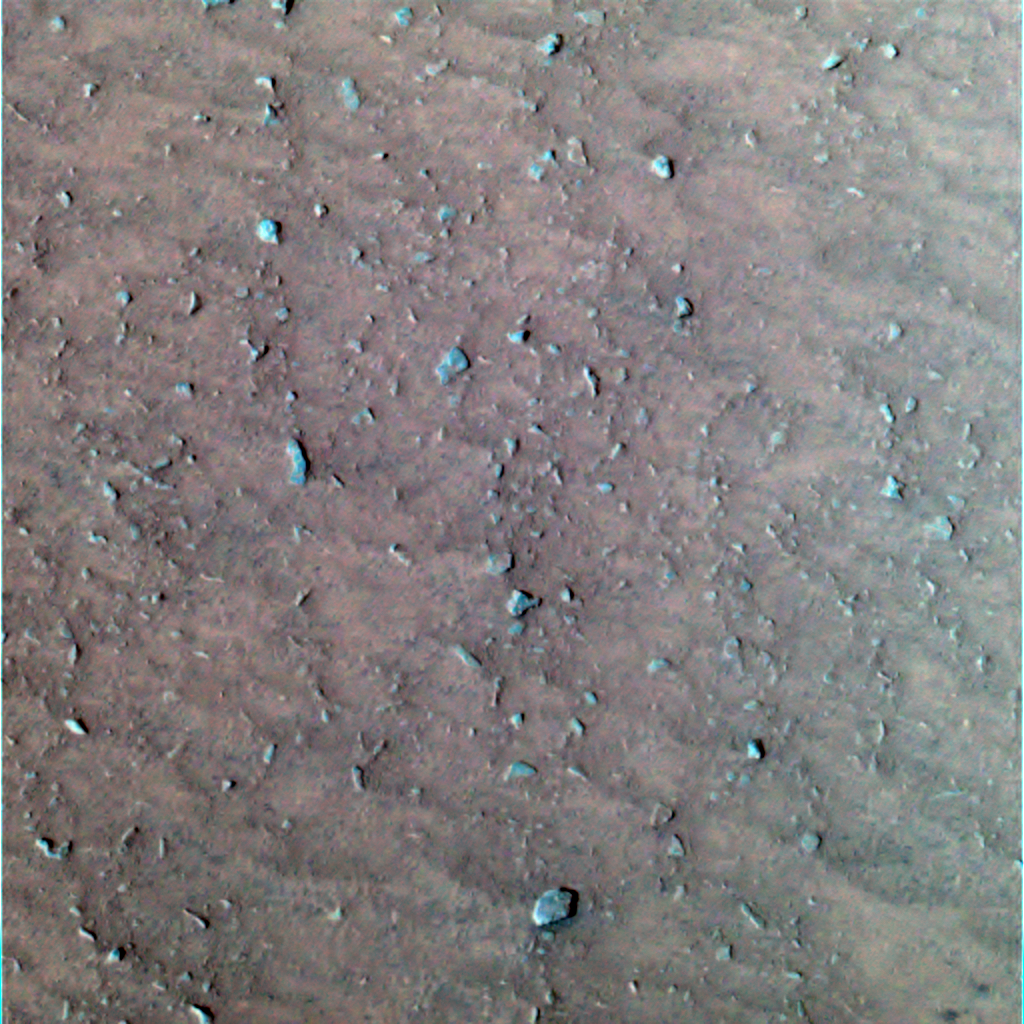

‘Laguna Hollow’Undisturbed

This image shows the patch of soil at the bottom of the shallow depression dubbed “Laguna Hollow” where the Mars Exploration Rover Spirit will soon begin trenching. Scientists are intrigued by the clustering of small pebbles and the crack-like fine lines, which indicate a coherent surface that expands and contracts. A number of processes can cause materials to expand and contract, including cycles of heating and cooling; freezing and thawing; and rising and falling of salty liquids within a substance. This false-color image was created using the blue, green and infrared filters of the rover’s panoramic camera. Scientists chose this particular combination of filters to enhance the heterogeneity of the martian soil.

Credit: NASA/JPL/Cornell